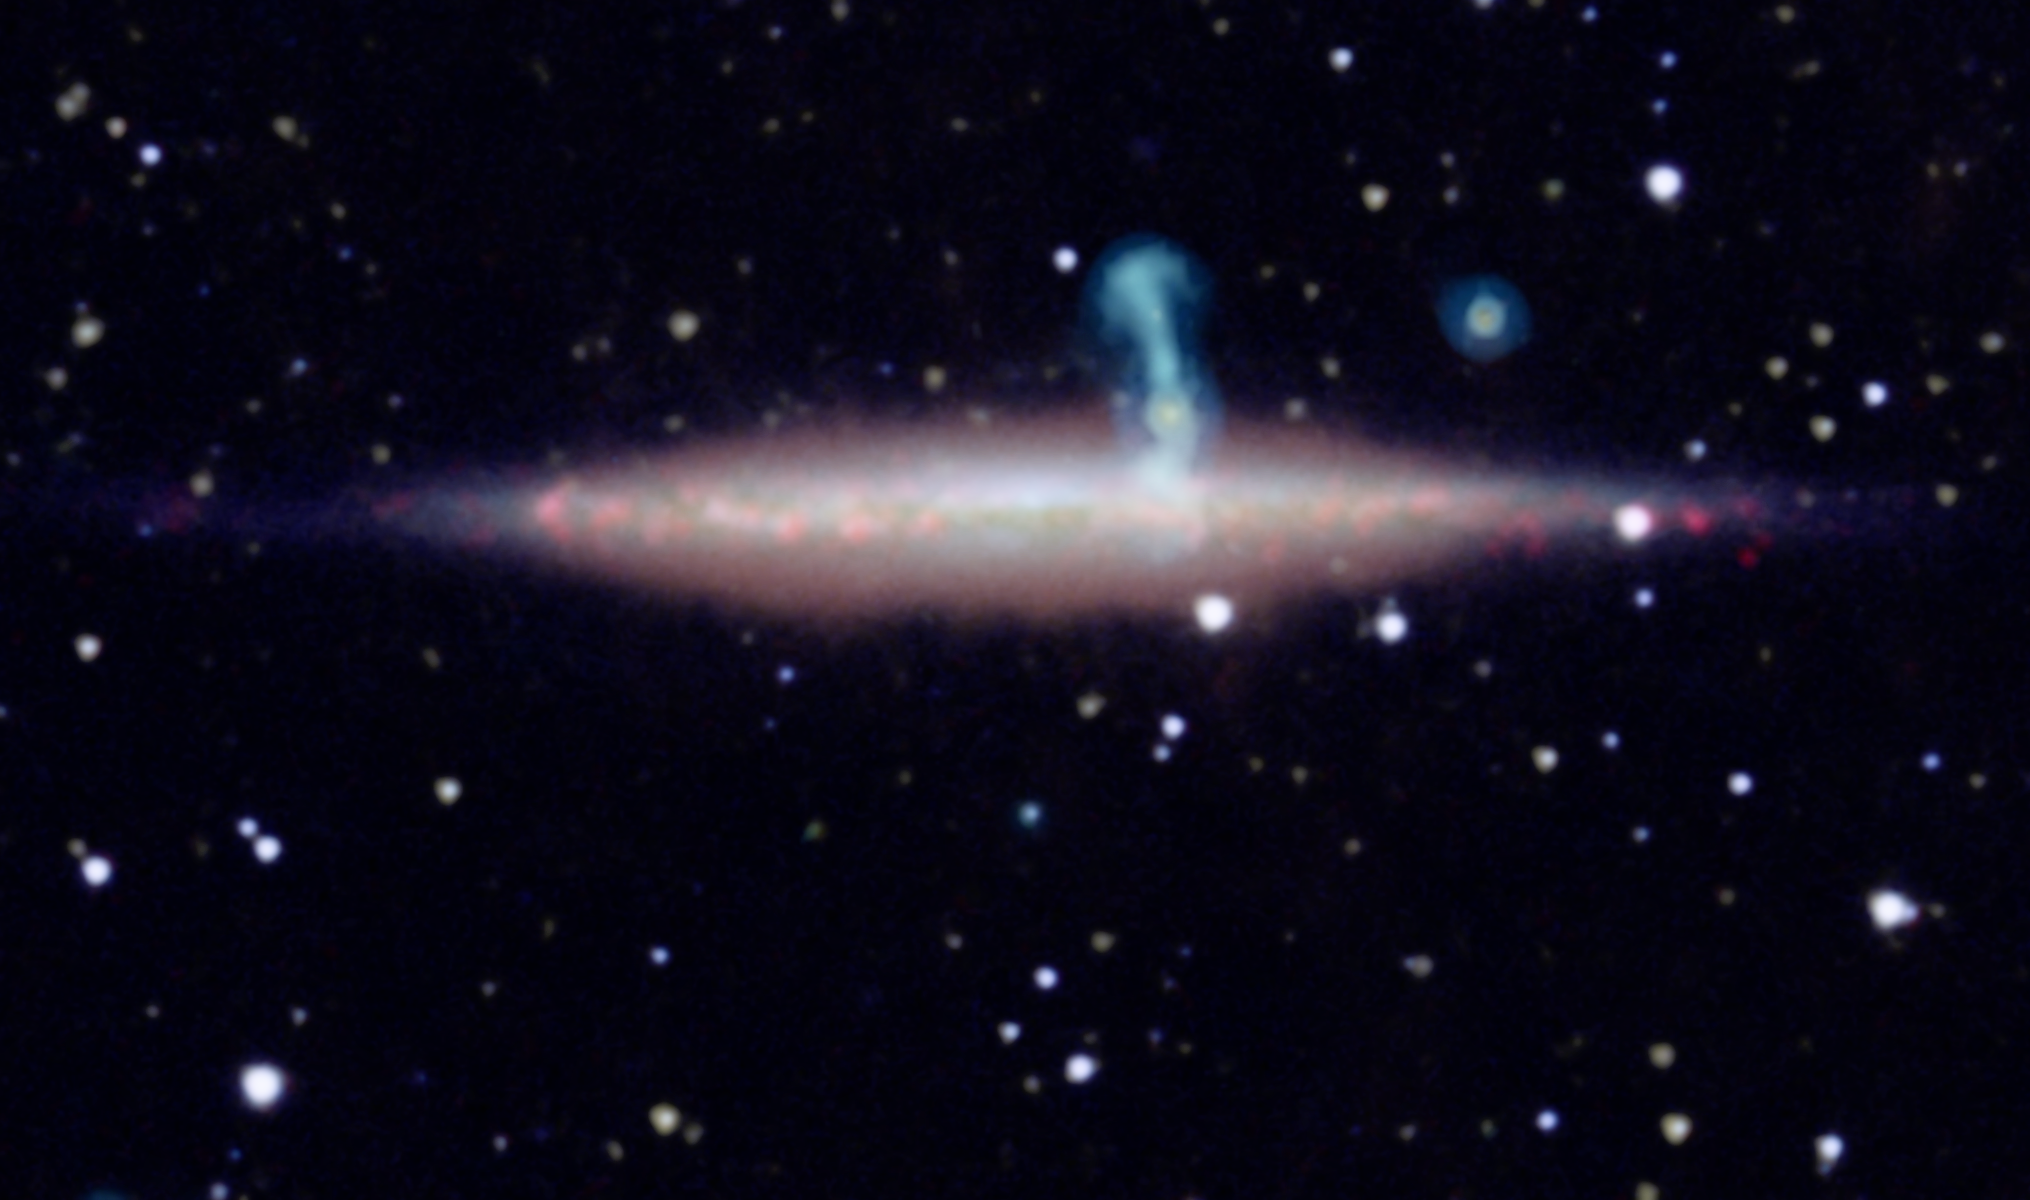

Two Galaxies Masquerading as One

The edge-on spiral galaxy UGC 10288 appeared to be a single object in previous observations. However, new detailed radio data from the NRAO’s Jansky Very Large Array (VLA) revealed that the large perpendicular extension of UGC 10288’s halo (blue) is really a distant background galaxy with radio jets.

This image of UGC 10288 in the foreground is created with data spanning optical, infrared and radio energies. Radio data are blue, and infrared observations from NASA’s Spitzer Space Telescope and Wide-field Infrared Survey Explorer (WISE) are yellow and orange, respectively. Optical data from the Sloan Digital Sky Survey are purplish blue and show starlight; and optical data from the Kitt Peak National Observatory are rose and show heated gas.

The image was produced by Jayanne English of the University of Manitoba, Winnipeg, Canada; Judith Irwin of Queen’s University in Kingston, Canada; Richard Rand of the University of New Mexico, Albuquerque and collaborators.

NASA’s Jet Propulsion Laboratory, Pasadena, Calif., manages the Spitzer Space Telescope mission for NASA’s Science Mission Directorate, Washington. Science operations are conducted at the Spitzer Science Center at the California Institute of Technology in Pasadena. Data are archived at the Infrared Science Archive housed at the Infrared Processing and Analysis Center at Caltech. Caltech manages JPL for NASA.

For more information about Spitzer, visit http://spitzer.caltech.edu and http://www.nasa.gov/spitzer.

NASA’s Jet Propulsion Laboratory, Pasadena, Calif., manages, and operated WISE for NASA’s Science Mission Directorate. The spacecraft was put into hibernation mode after it scanned the entire sky twice, completing its main objectives. Edward Wright is the principal investigator and is at UCLA. The mission was selected competitively under NASA’s Explorers Program managed by the agency’s Goddard Space Flight Center in Greenbelt, Md. The science instrument was built by the Space Dynamics Laboratory in Logan, Utah. The spacecraft was built by Ball Aerospace & Technologies Corp. in Boulder, Colo. Science operations and data processing take place at the Infrared Processing and Analysis Center at the California Institute of Technology in Pasadena. Caltech manages JPL for NASA.

Credit: NASA/JPL-Caltech/NRAO/SDSS/NOAO/University of Manitoba